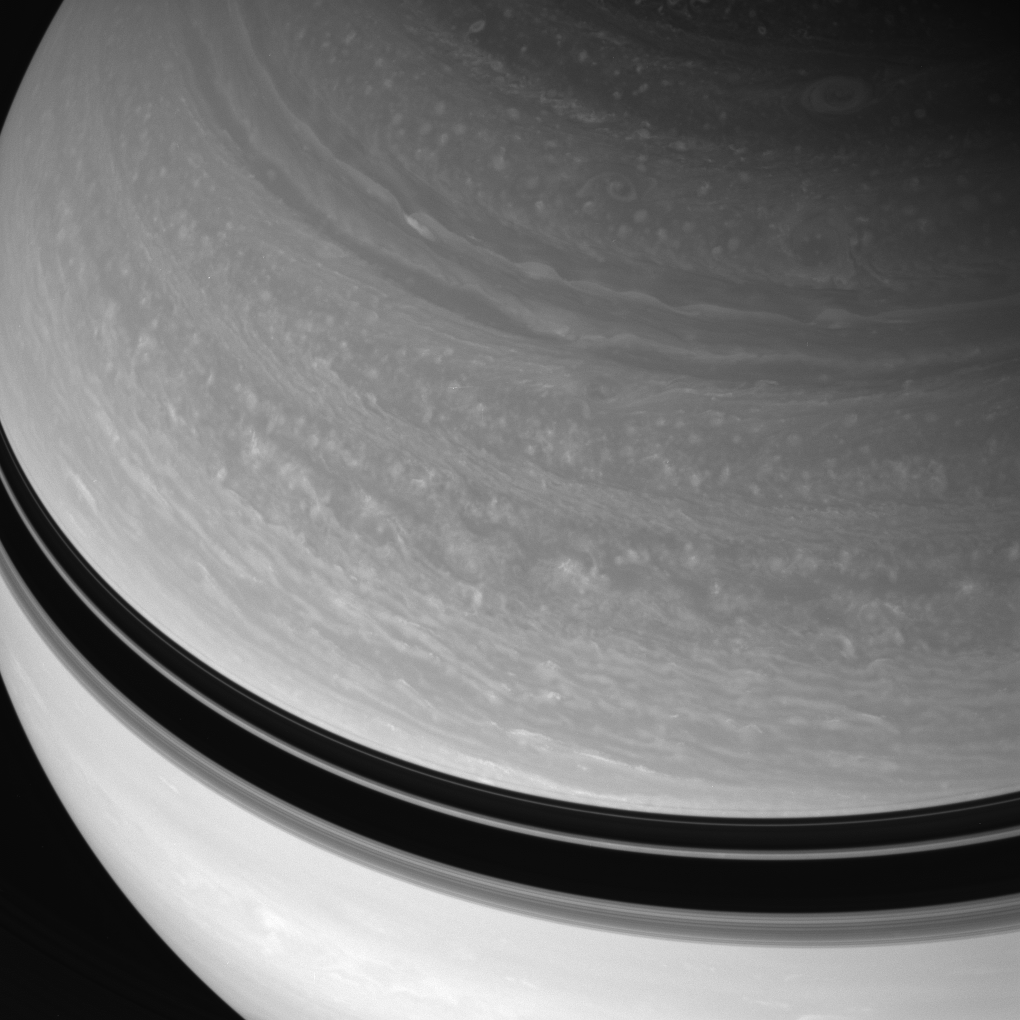

Flowing Cloud Bands

The Cassini spacecraft observes the swirling features in Saturn’s northern cloud bands. Ring-cast shadows darken the planet’s northern hemisphere at increasingly lower latitudes.

In late 2004, not long after Cassini arrived in orbit (see PIA06177), the shadows extended much farther north. Their southerly slide continues as the seasons change on Saturn.

This view is centered on 25 degrees north latitude and was acquired from about 39 degrees above the ringplane. The image was taken with the Cassini spacecraft wide-angle camera on Feb. 18, 2008 using a spectral filter sensitive to wavelengths of infrared light centered at 752 nanometers. The view was obtained at a distance of approximately 1.2 million kilometers (716,000 miles) from Saturn. Image scale is 65 kilometers (41 miles) per pixel.

The Cassini-Huygens mission is a cooperative project of NASA, the European Space Agency and the Italian Space Agency. The Jet Propulsion Laboratory, a division of the California Institute of Technology in Pasadena, manages the mission for NASA’s Science Mission Directorate, Washington, D.C. The Cassini orbiter and its two onboard cameras were designed, developed and assembled at JPL. The imaging operations center is based at the Space Science Institute in Boulder, Colo.

Credit: NASA/JPL/Space Science Institute